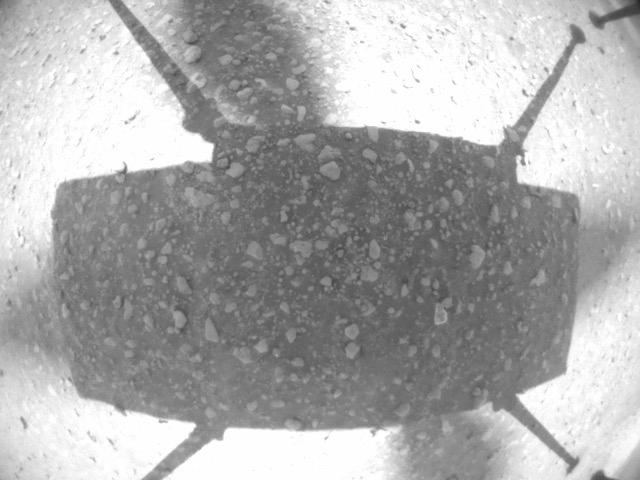

Ingenuity Flight Two

A picture from the navigation camera aboard Ingenuity captured the helicopter on takeoff during Flight Two, showing little sign of dust.

The Ingenuity Mars Helicopter was built by JPL, which also manages this technology demonstration project for NASA Headquarters. It is supported by NASA’s Science Mission Directorate, Aeronautics Research Mission Directorate, and Space Technology Mission Directorate. NASA’s Ames Research Center and Langley Research Center provided significant flight performance analysis and technical assistance during Ingenuity’s development. AeroVironment Inc., Qualcomm, Snapdragon, and SolAero also provided design assistance and major vehicle components. The Mars Helicopter Delivery System was designed and manufactured by Lockheed Space Systems, Denver.

Credit: NASA/JPL-Caltech